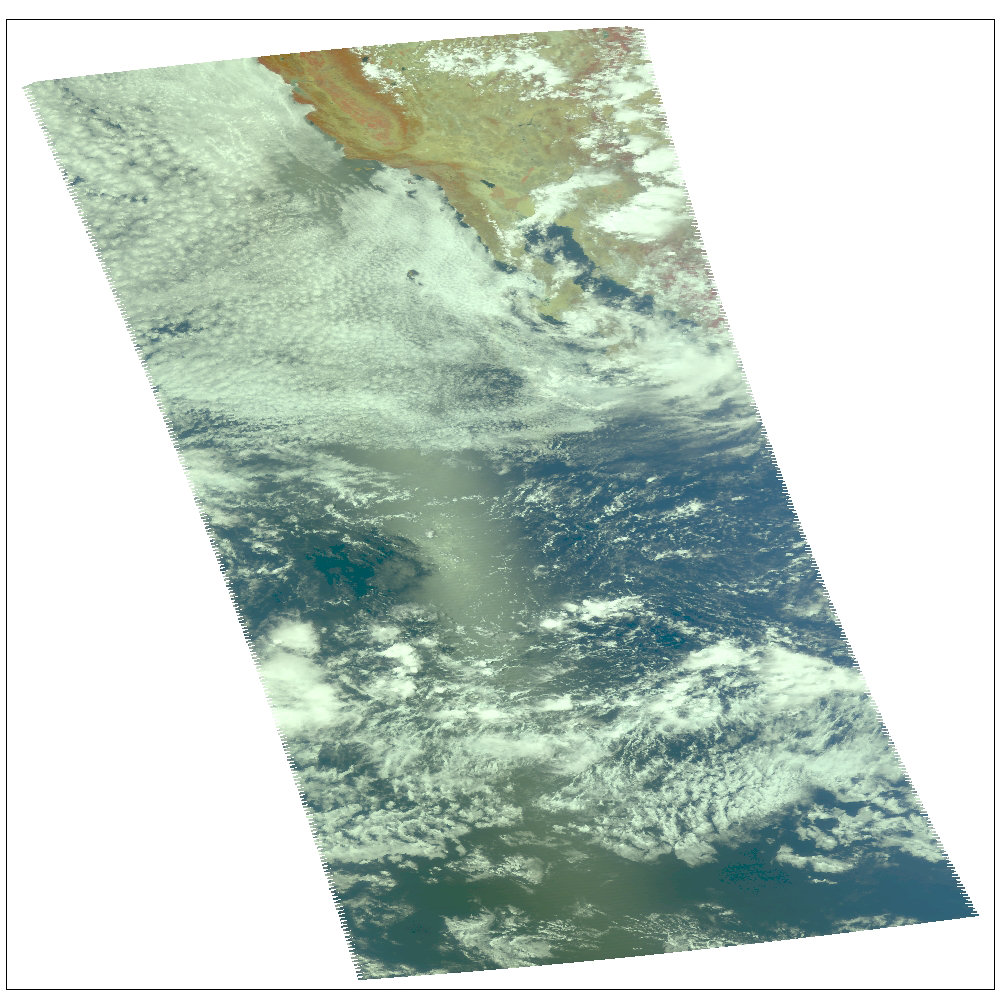

Hurricane Celia off the Pacific Coast of Mexico

Hurricane Celia as observed by NASA’s spaceborne Atmospheric Infrared Sounder (AIRS). This image shows Celia on July 23 in visible light, as you would perceive it from space. Located in the eastern north Pacific Ocean off the coast of Mexico, Celia’s winds have now dissipated to highs of 40 mph. Celia was the first hurricane of the eastern north Pacific season. Figure 1 is a daylight snapshot taken on July 19; Celia as tropical storm, winds at 50mph. Figure 2 is a daylight snapshot taken on July 21; Celia has a small eye with an 80-90% closed eyewall; sustained winds at 75mph with gusts reaching 92mph; Celia is upgraded to hurricane status.

The major contribution to radiation (infrared light) that AIRS channels sense comes from different levels in the atmosphere, depending upon the channel wavelength. To create the movies, a set of AIRS channels were selected which probe the atmosphere at progressively deeper levels. If there were no clouds, the color in each frame would be nearly uniform until the Earth’s surface is encountered. The tropospheric air temperature warms at a rate of 6 K (about 11 F) for each kilometer of descent toward the surface. Thus the colors would gradually change from cold to warm as the movie progresses.

Clouds block the infrared radiation. Thus wherever there are clouds we can penetrate no deeper in infrared. The color remains fixed as the movie progresses, for that area of the image is “stuck” to the cloud top temperature. The coldest temperatures around 220 K (about -65 F) come from altitudes of about 10 miles.

We therefore see in a ‘surface channel’ at the end of the movie, signals from clouds as cold as 220 K and from Earth’s surface at 310 K (about 100 F). The very coldest clouds are seen in deep convection thunderstorms over land.

Movies

Quick Time Movie July 20

Quick Time Movie July 22 Celia located in upper left. The other intense convection area towards the center of the granule exhibits no circulation.

Quick Time Movie July 23 Dry air is now eating into Celia; the storm is becoming disorganized and weak.

About AIRS
The Atmospheric Infrared Sounder, AIRS, in conjunction with the Advanced Microwave Sounding Unit, AMSU, senses emitted infrared and microwave radiation from Earth to provide a three-dimensional look at Earth’s weather and climate. Working in tandem, the two instruments make simultaneous observations all the way down to Earth’s surface, even in the presence of heavy clouds. With more than 2,000 channels sensing different regions of the atmosphere, the system creates a global, three-dimensional map of atmospheric temperature and humidity, cloud amounts and heights, greenhouse gas concentrations, and many other atmospheric phenomena. Launched into Earth orbit in 2002, the AIRS and AMSU instruments fly onboard NASA’s Aqua spacecraft and are managed by NASA’s Jet Propulsion Laboratory in Pasadena, Calif., under contract to NASA. JPL is a division of the California Institute of Technology in Pasadena.

Credit: NASA/JPL